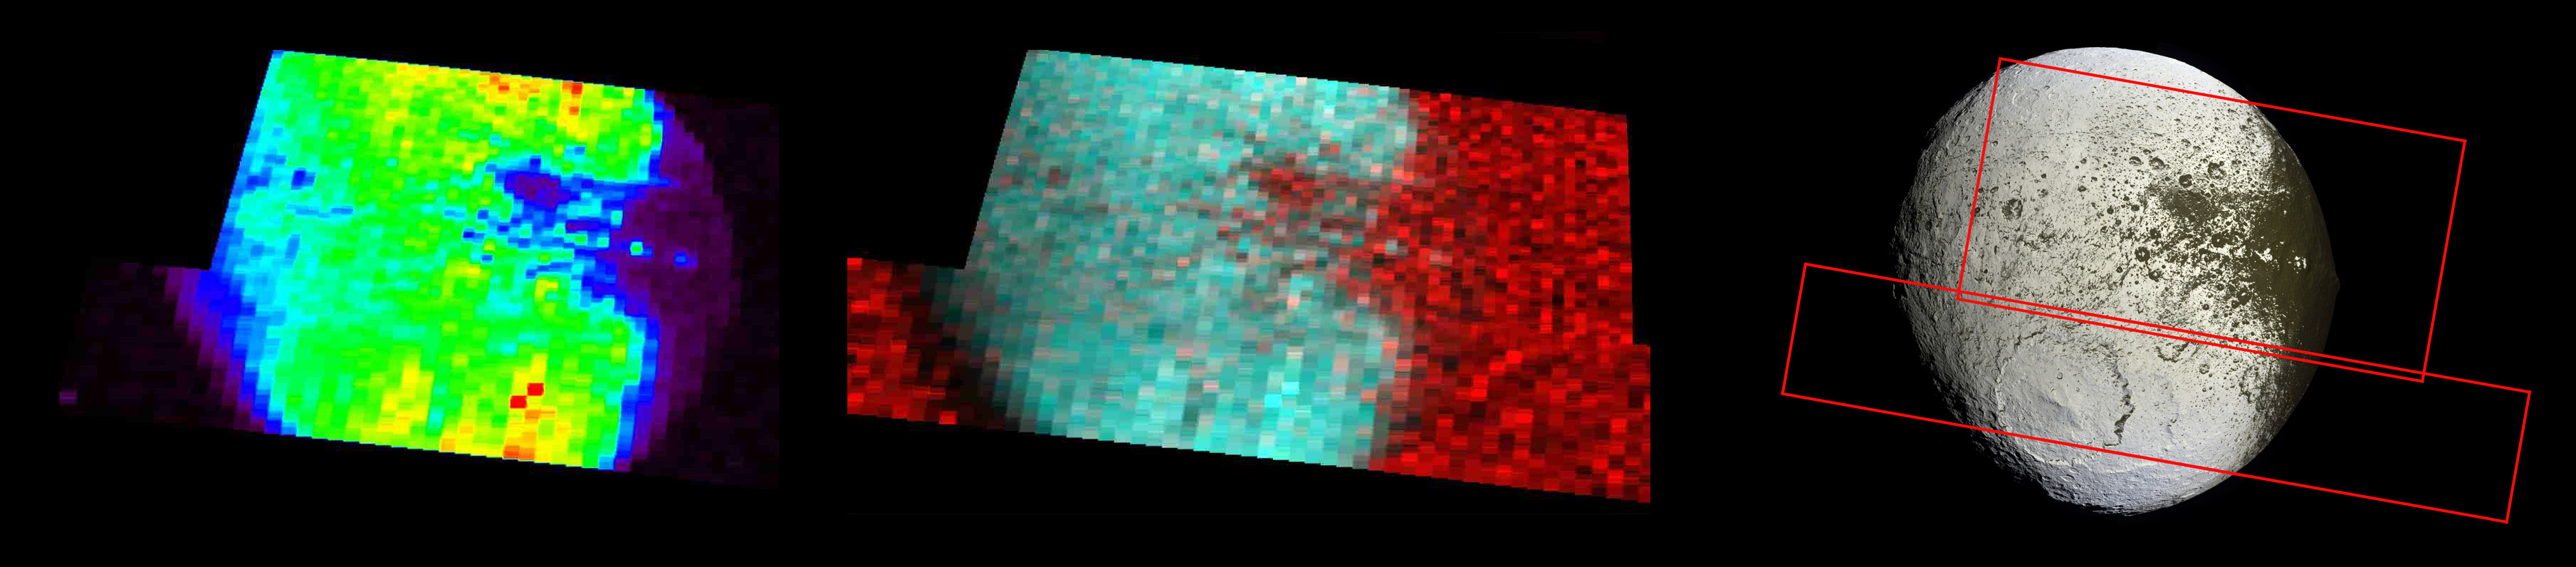

Two Ultraviolet Views of Iapetus

The far left image shows the bright-dark boundary region on Saturn’s moon Iapetus at far-ultraviolet wavelengths, viewed by Cassini’s ultraviolet imaging spectrograph on Sept. 10, 2007.

These wavelengths represent reflected solar light and indicate where the surface is brightest and highest in water ice abundance. (Red indicates the brightest regions, purple the darkest.) The bright “Voyager Mountains,” part of the equatorial ridge, are seen as bright spots against a dark background. The dark material that covers one hemisphere of Iapetus is indicated in purple and is seen on the right side of this image.

The middle image is a color composite: blue-green (longer ultraviolet wavelengths) indicates where the surface is bright and probably richest in water ice. Red (short ultraviolet wavelengths) indicates where the surface is low in water ice and relatively high in dirty material. The sky background is also bright at these wavelengths, making the limb, or edge, of Iapetus where the surface is dark indistinguishable from the sky background.

The image on the right, taken by the imaging science subsystem, is for reference, with the regions observed by Cassini’s ultraviolet imaging spectrometer outlined in red.

The Cassini-Huygens mission is a cooperative project of NASA, the European Space Agency and the Italian Space Agency. NASA’s Jet Propulsion Laboratory, a division of the California Institute of Technology in Pasadena, manages the mission for NASA’s Science Mission Directorate, Washington, D.C. The Cassini orbiter was designed, developed and assembled at JPL. The ultraviolet imaging spectrograph was designed and built at, and the team is based at the University of Colorado, Boulder. The imaging operations center is based at the Space Science Institute in Boulder, Colo.

Credit: NASA/JPL/University of Colorado/Space Science Institute